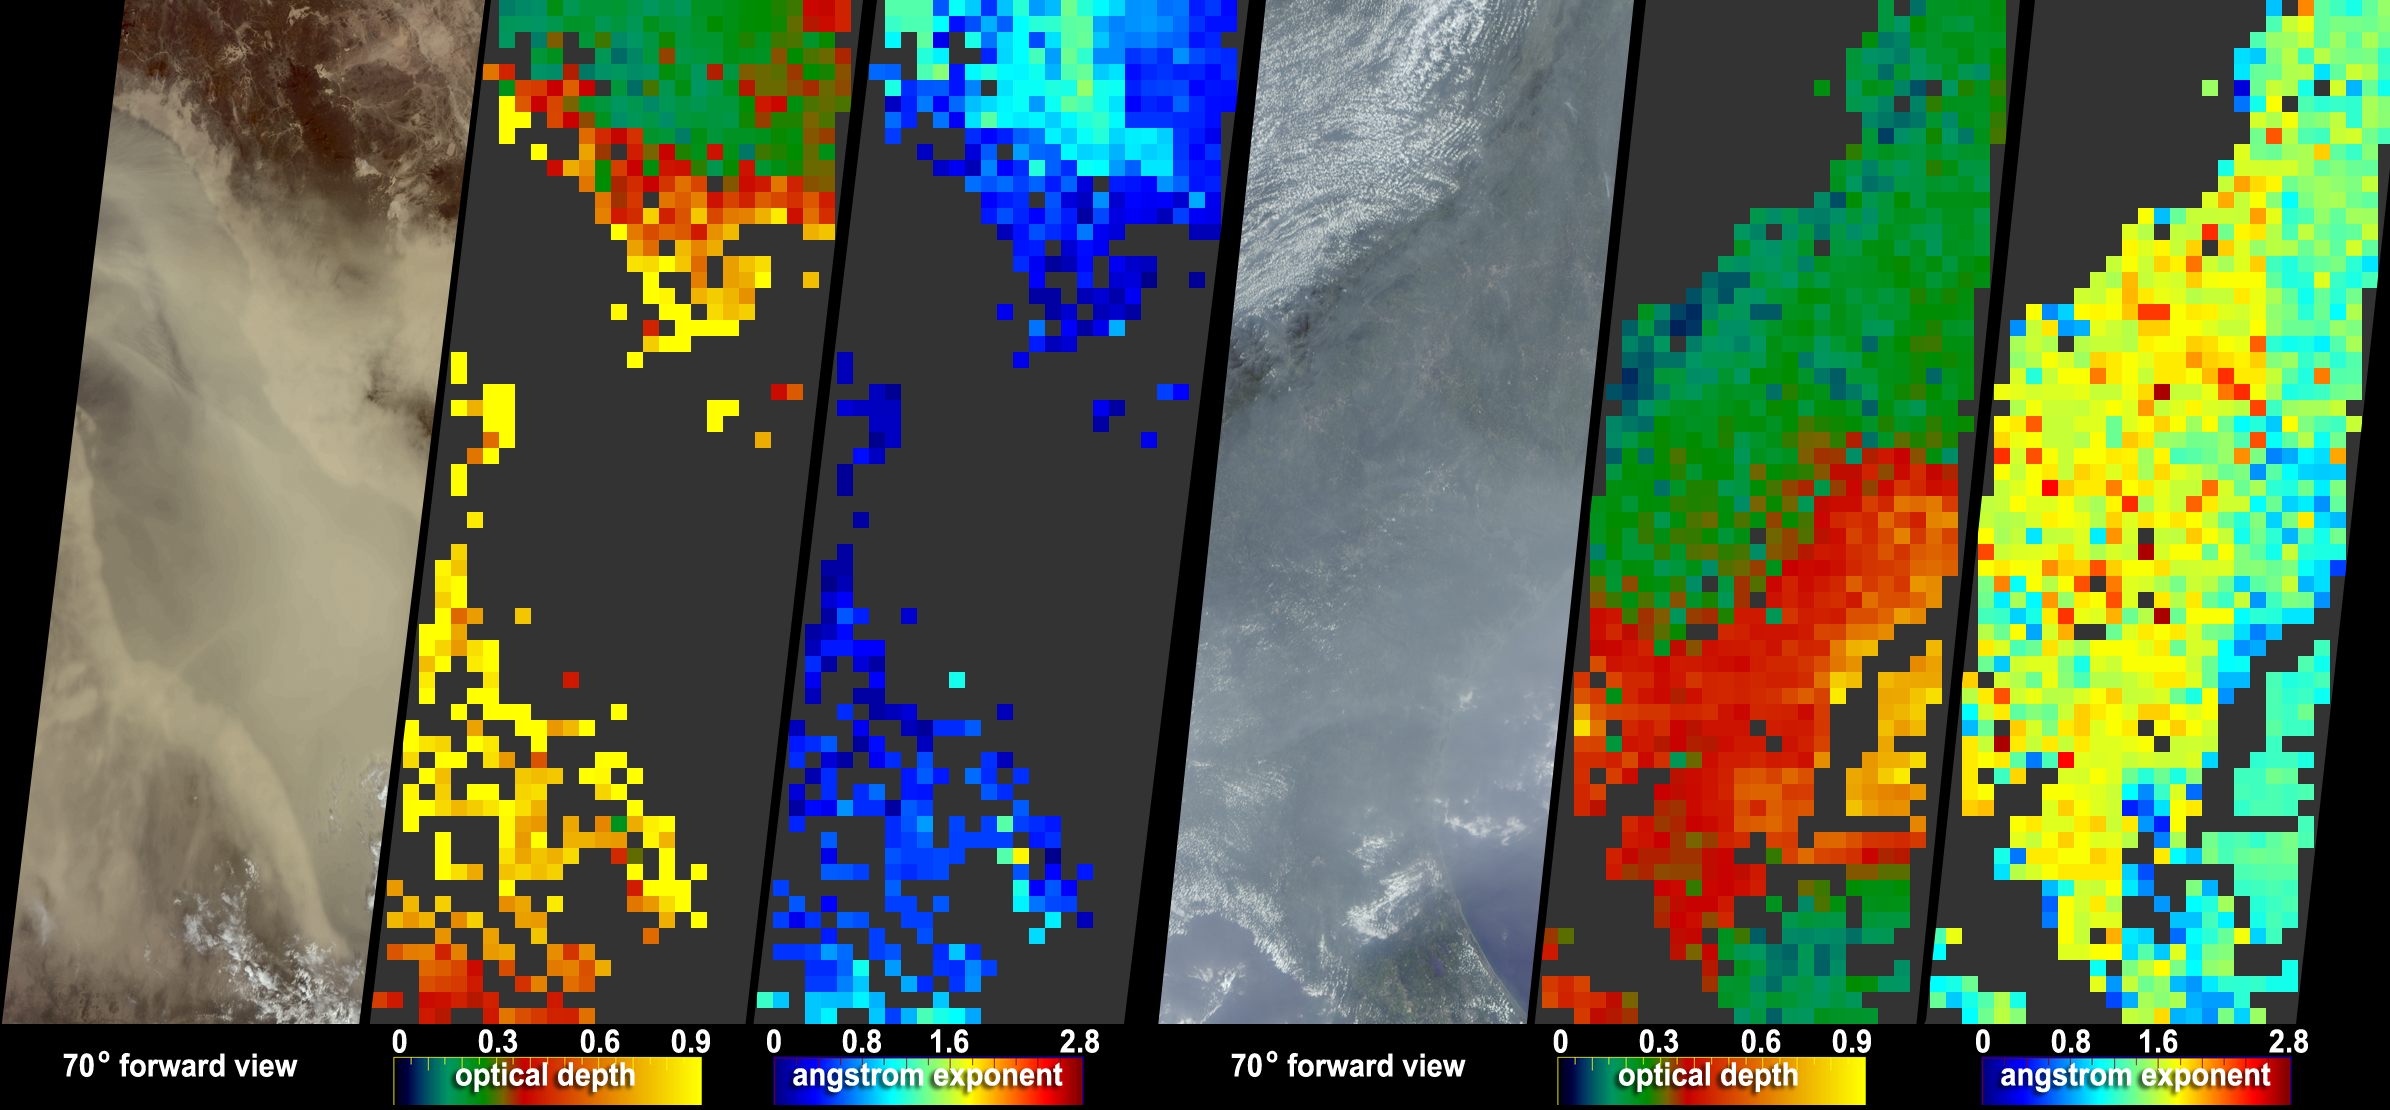

The Size of Dust and Smoke

Desert dust particles tend to be larger in size than aerosols that originate from the processes of combustion. How precisely do the size of the aerosol particles comprising the dust that obscured the Red Sea on July 26, 2005, contrast with the size of the haze particles that obscured the United States eastern seaboard on the same day? NASA’s Multi-angle Imaging SpectroRadiometer (MISR), which views Earth at nine different angles in four wavelengths, provides information about the amount, size, and shape of airborne particles. Here, MISR aerosol amount and size is presented for these two events. These MISR results distinguish desert dust, the most common non-spherical aerosol type, from pollution and forest fire particles. Determining aerosol characteristics is a key to understanding how aerosol particles influence the size, abundance, and rate of production of cloud droplets, and to a better understanding of how aerosols influence clouds and climate.

The left panel of each of these two image sets (Red Sea, left; U.S. coastline, right) is a natural-color view from MISR’s 70-degree forward viewing camera. The color-coded maps in the central panels show aerosol optical depth; the right panels provide a measure of aerosol size, expressed as the “Angstrom exponent.” For the optical depth maps, yellow pixels indicate the most optically-thick aerosols, whereas the red, green and blue pixels represent progressively decreasing aerosol amounts. For this dramatic dust storm over the Red Sea, the aerosol is quite thick, and in some places, the dust over water is too optically thick for MISR to retrieve the aerosol amount. For the eastern seaboard haze, the thickest aerosols have accumulated over the Atlantic Ocean off the coasts of South Carolina and Georgia. Cases where no successful retrieval occurred, either due to extremely high aerosol optical thickness or to clouds, appear as dark gray pixels.

For the Angstrom exponent maps, the blue and green pixels (smaller values) correspond with more large particles, whilst the yellow and red pixels, representing higher Angstrom exponents, correspond with more small particles. Angstrom exponent is related to the way the aerosol optical depth (AOD) changes with wavelength — a more steeply decreasing AOD with wavelength indicates smaller particles. The greater the magnitude of the Angstrom exponent, the greater the contribution of smaller particles to the overall particle distribution. For optically thick desert dust storms, as in this case, the Angstrom exponent is expected to be relatively low — likely below 1. For the eastern seaboard haze, the Angstrom exponent is significantly higher, indicating the relative abundance of small pollution particles, especially over the Atlantic where the aerosol optical depth is also very high.

With a nearly simultaneous data acquisition time, the MODIS instrument also collected data for these events, and image features for both the dust storm and the haze are available.

The Multi-angle Imaging SpectroRadiometer observes the daylit Earth continuously, viewing the entire globe between 82° north and 82° south latitude every nine days. This image covers an area of about 1,265 kilometers by 400 kilometers. These data products were generated from a portion of the imagery acquired during Terra orbits 29809 and 29814 and utilize data from blocks 60 to 67 and 71 to 78 within World Reference System-2 paths 17 and 170, respectively.

MISR was built and is managed by NASA’s Jet Propulsion Laboratory, Pasadena, CA, for NASA’s Science Mission Directorate, Washington, DC. The Terra satellite is managed by NASA’s Goddard Space Flight Center, Greenbelt, MD. JPL is managed for NASA by the California Institute of Technology.

Credit: NASA/GSFC/LaRC/JPL, MISR Team